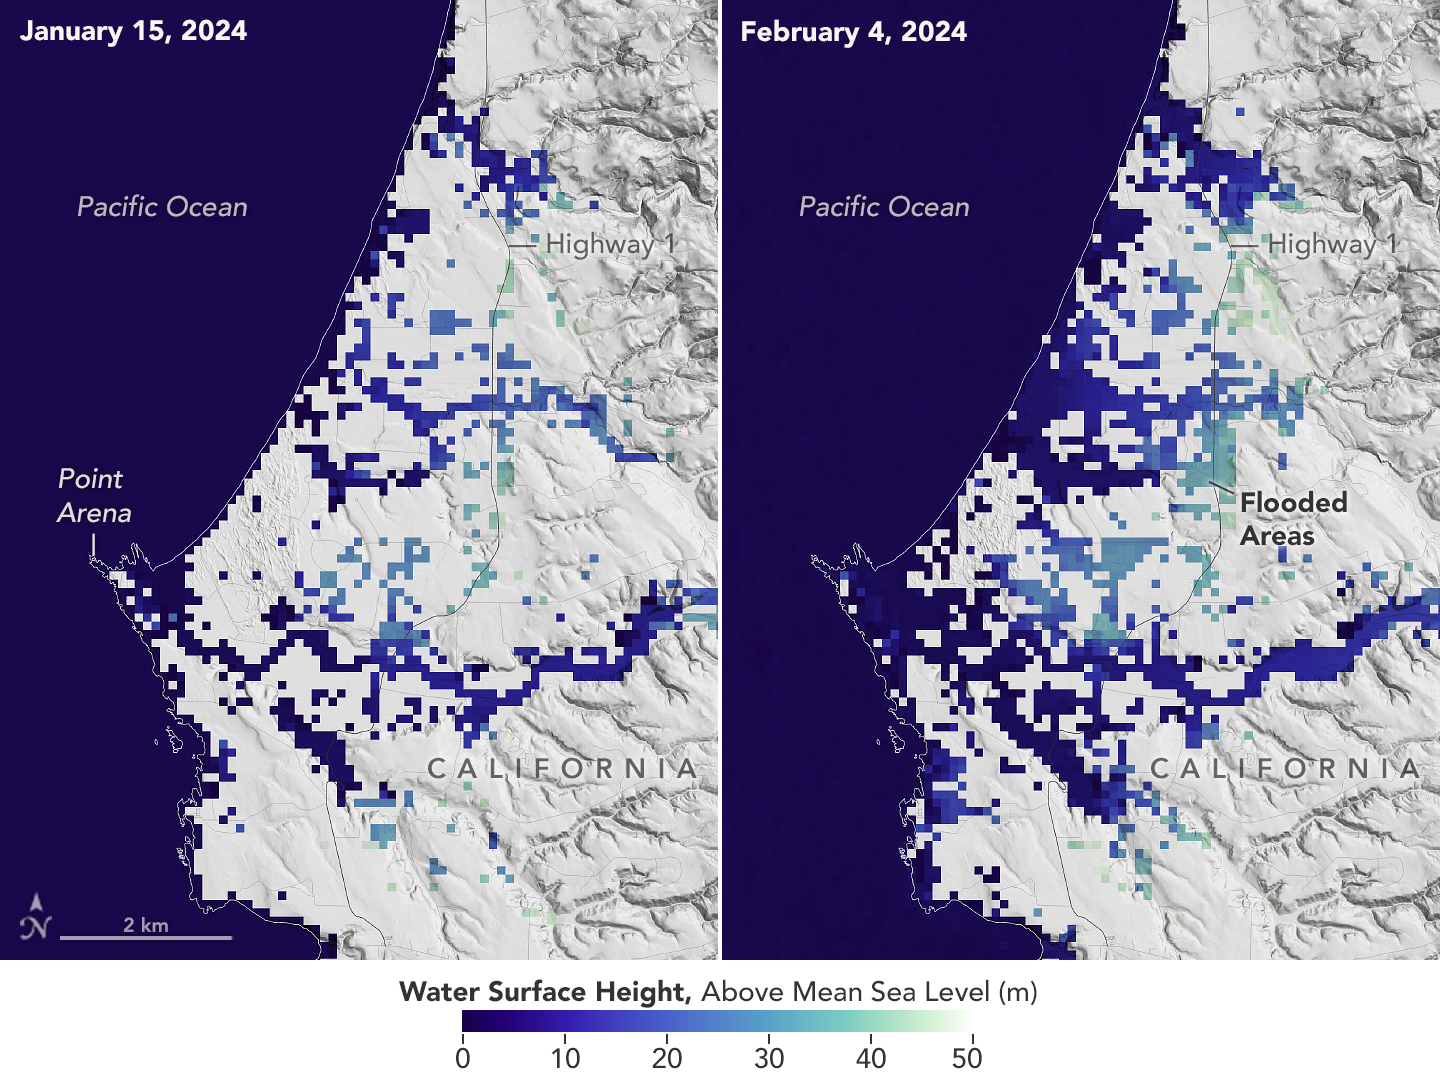

California Coastal Flooding Captured in SWOT Data

A series of atmospheric rivers drenched California in February 2024, with record amounts of rainfall and hurricane-force winds sweeping across parts of the state. The Surface Water and Ocean Topography (SWOT) mission captured data on coastal flooding near the community of Manchester, roughly 105 miles (169 kilometers) north of San Francisco. The satellite is a collaboration between NASA and the French space agency, CNES (Centre National d’Études Spatiales).

The image shows the area on Jan. 15, 2024, before the rain and snow from atmospheric rivers hit California, and then again on Feb. 4, 2024, after the first in a series of storms soaked the state. Water heights are shown in shades of green and blue, with lighter hues indicating the highest levels relative to mean sea level. (Data for inland areas includes the height of the floodwaters plus the ground elevation beneath it.) Each pixel in the image represents an area that is 330 feet by 330 feet (100 meters by 100 meters).

Since December 2022, SWOT has been measuring the height of nearly all water on Earth’s surface, developing one of the most detailed, comprehensive views yet of the planet’s oceans and freshwater lakes and rivers. Not only can the satellite detect the extent of the water on Earth’s surface, as other satellites can, but SWOT can also provide water level data.

The mission science team made the measurements using the Ka-band Radar Interferometer (KaRIn) instrument. With two antennas spread 33 feet (10 meters) apart on a boom, KaRIn produces a pair of data swaths as it circles the globe, bouncing radar pulses off water surfaces to collect surface-height measurements.

Launched from Vandenberg Space Force Base in central California, SWOT is now in its operations phase, collecting data that will be used for research and other purposes.

SWOT was jointly developed by NASA and CNES, with contributions from the Canadian Space Agency (CSA) and the UK Space Agency. NASA’s Jet Propulsion Laboratory, which is managed for the agency by Caltech in Pasadena, California, leads the U.S. component of the project. For the flight system payload, NASA provided the KaRIn instrument, a GPS science receiver, a laser retroreflector, a two-beam microwave radiometer, and NASA instrument operations. CNES provided the Doppler Orbitography and Radioposition Integrated by Satellite (DORIS) system, the dual frequency Poseidon altimeter (developed by Thales Alenia Space), the KaRIn radio-frequency subsystem (together with Thales Alenia Space and with support from the UK Space Agency), the satellite platform, and ground operations. CSA provided the KaRIn high-power transmitter assembly. NASA provided the launch vehicle and the agency’s Launch Services Program, based at Kennedy Space Center, managed the associated launch services.

Credit: NASA/JPL-Caltech